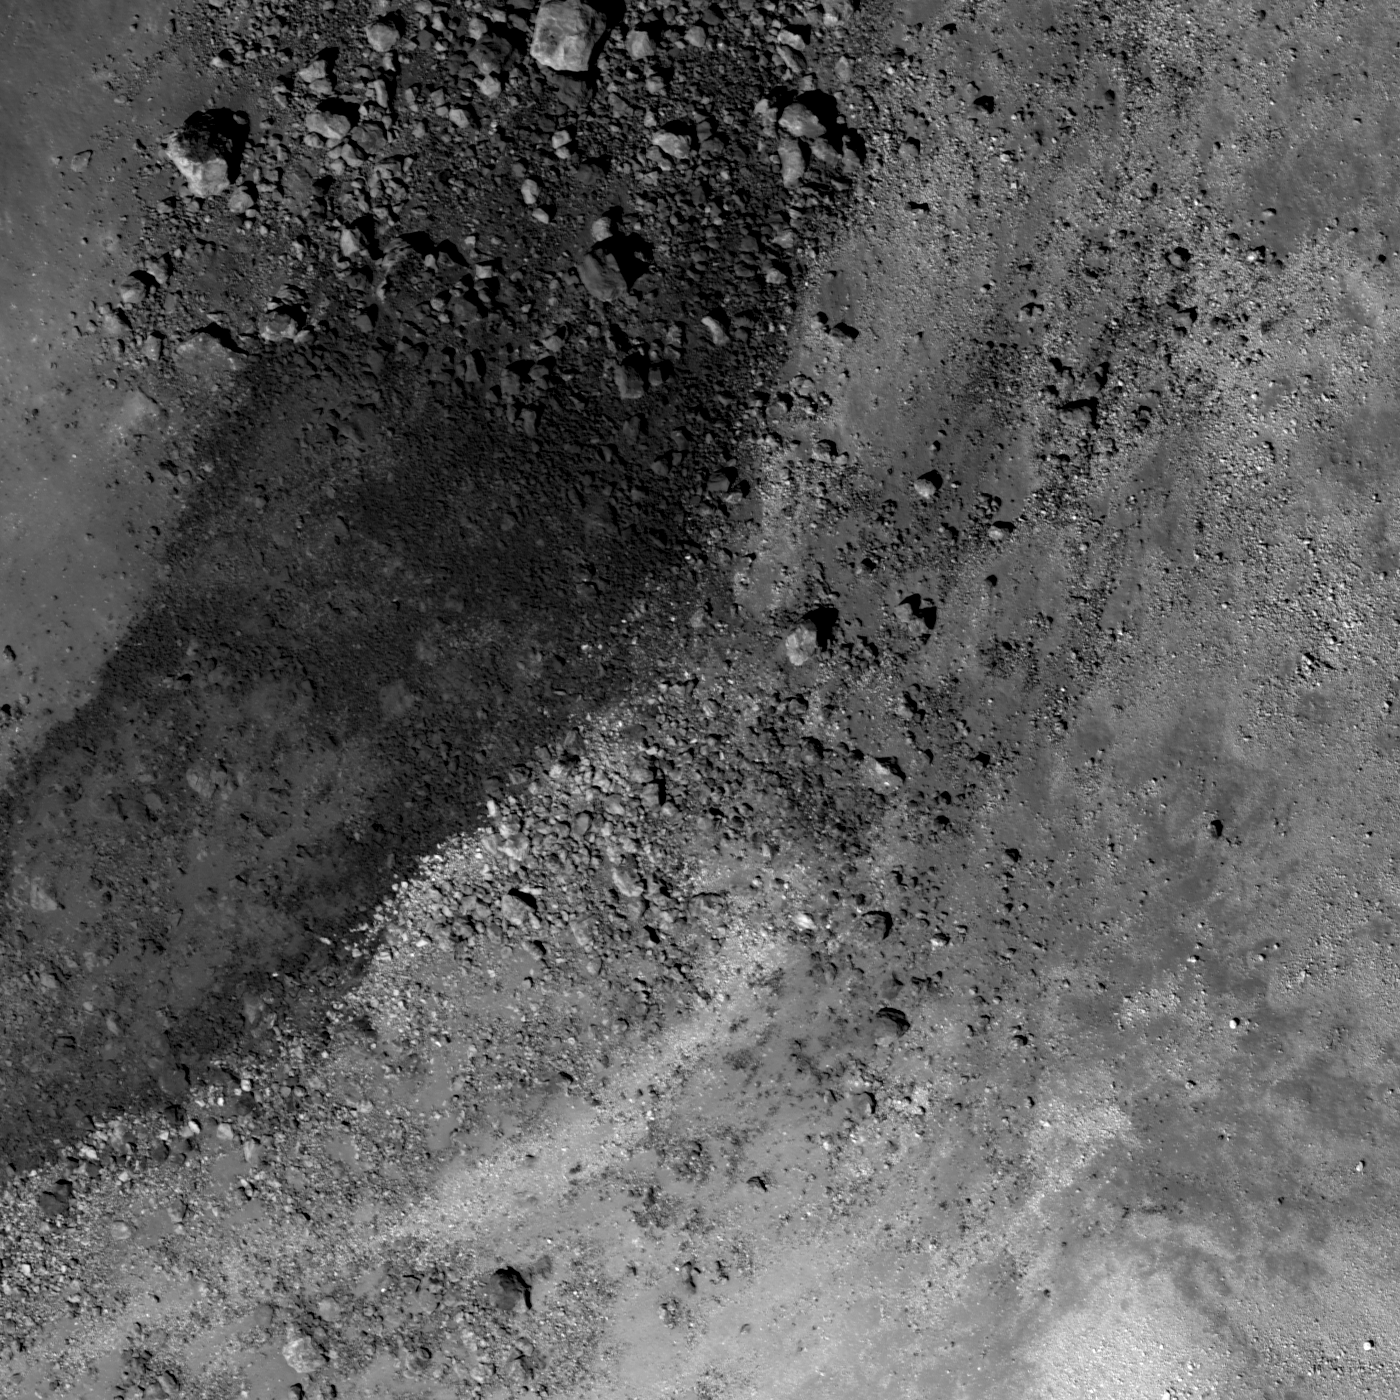

Up from the Depths

Close up view of the central peak of Aristarchus crater, 700 meters, or 2296 feet, wide, NAC M122523410.

Crater central peaks are formed as the Moon’s crust rebounds after the tremendous stress of an impact is released. The energies of impacts are so high that rocks no longer behave as brittle solids, but rather as deformable plastic. It’s more accurate to think of the crust behaving like a fluid — as the crater forms, the bottom of the crater is first pressed down, then it rebounds. For craters above 20 km in diameter, the rebound is so strong that material from depth is actually brought up and forms a central peak. In the case of Aristarchus crater, the central peak contains rocks with three very different albedos. As these materials erode out of the central peak they slide downslope, creating contrasting stripes. The highest albedo material reflects about four times as much light as the lowest albedo rocks.

NASA’s Goddard Space Flight Center built and manages the mission for the Exploration Systems Mission Directorate at NASA Headquarters in Washington. The Lunar Reconnaissance Orbiter Camera was designed to acquire data for landing site certification and to conduct polar illumination studies and global mapping. Operated by Arizona State University, LROC consists of a pair of narrow-angle cameras (NAC) and a single wide-angle camera (WAC). The mission is expected to return over 70 terabytes of image data.

Credit: NASA/GSFC/Arizona State University